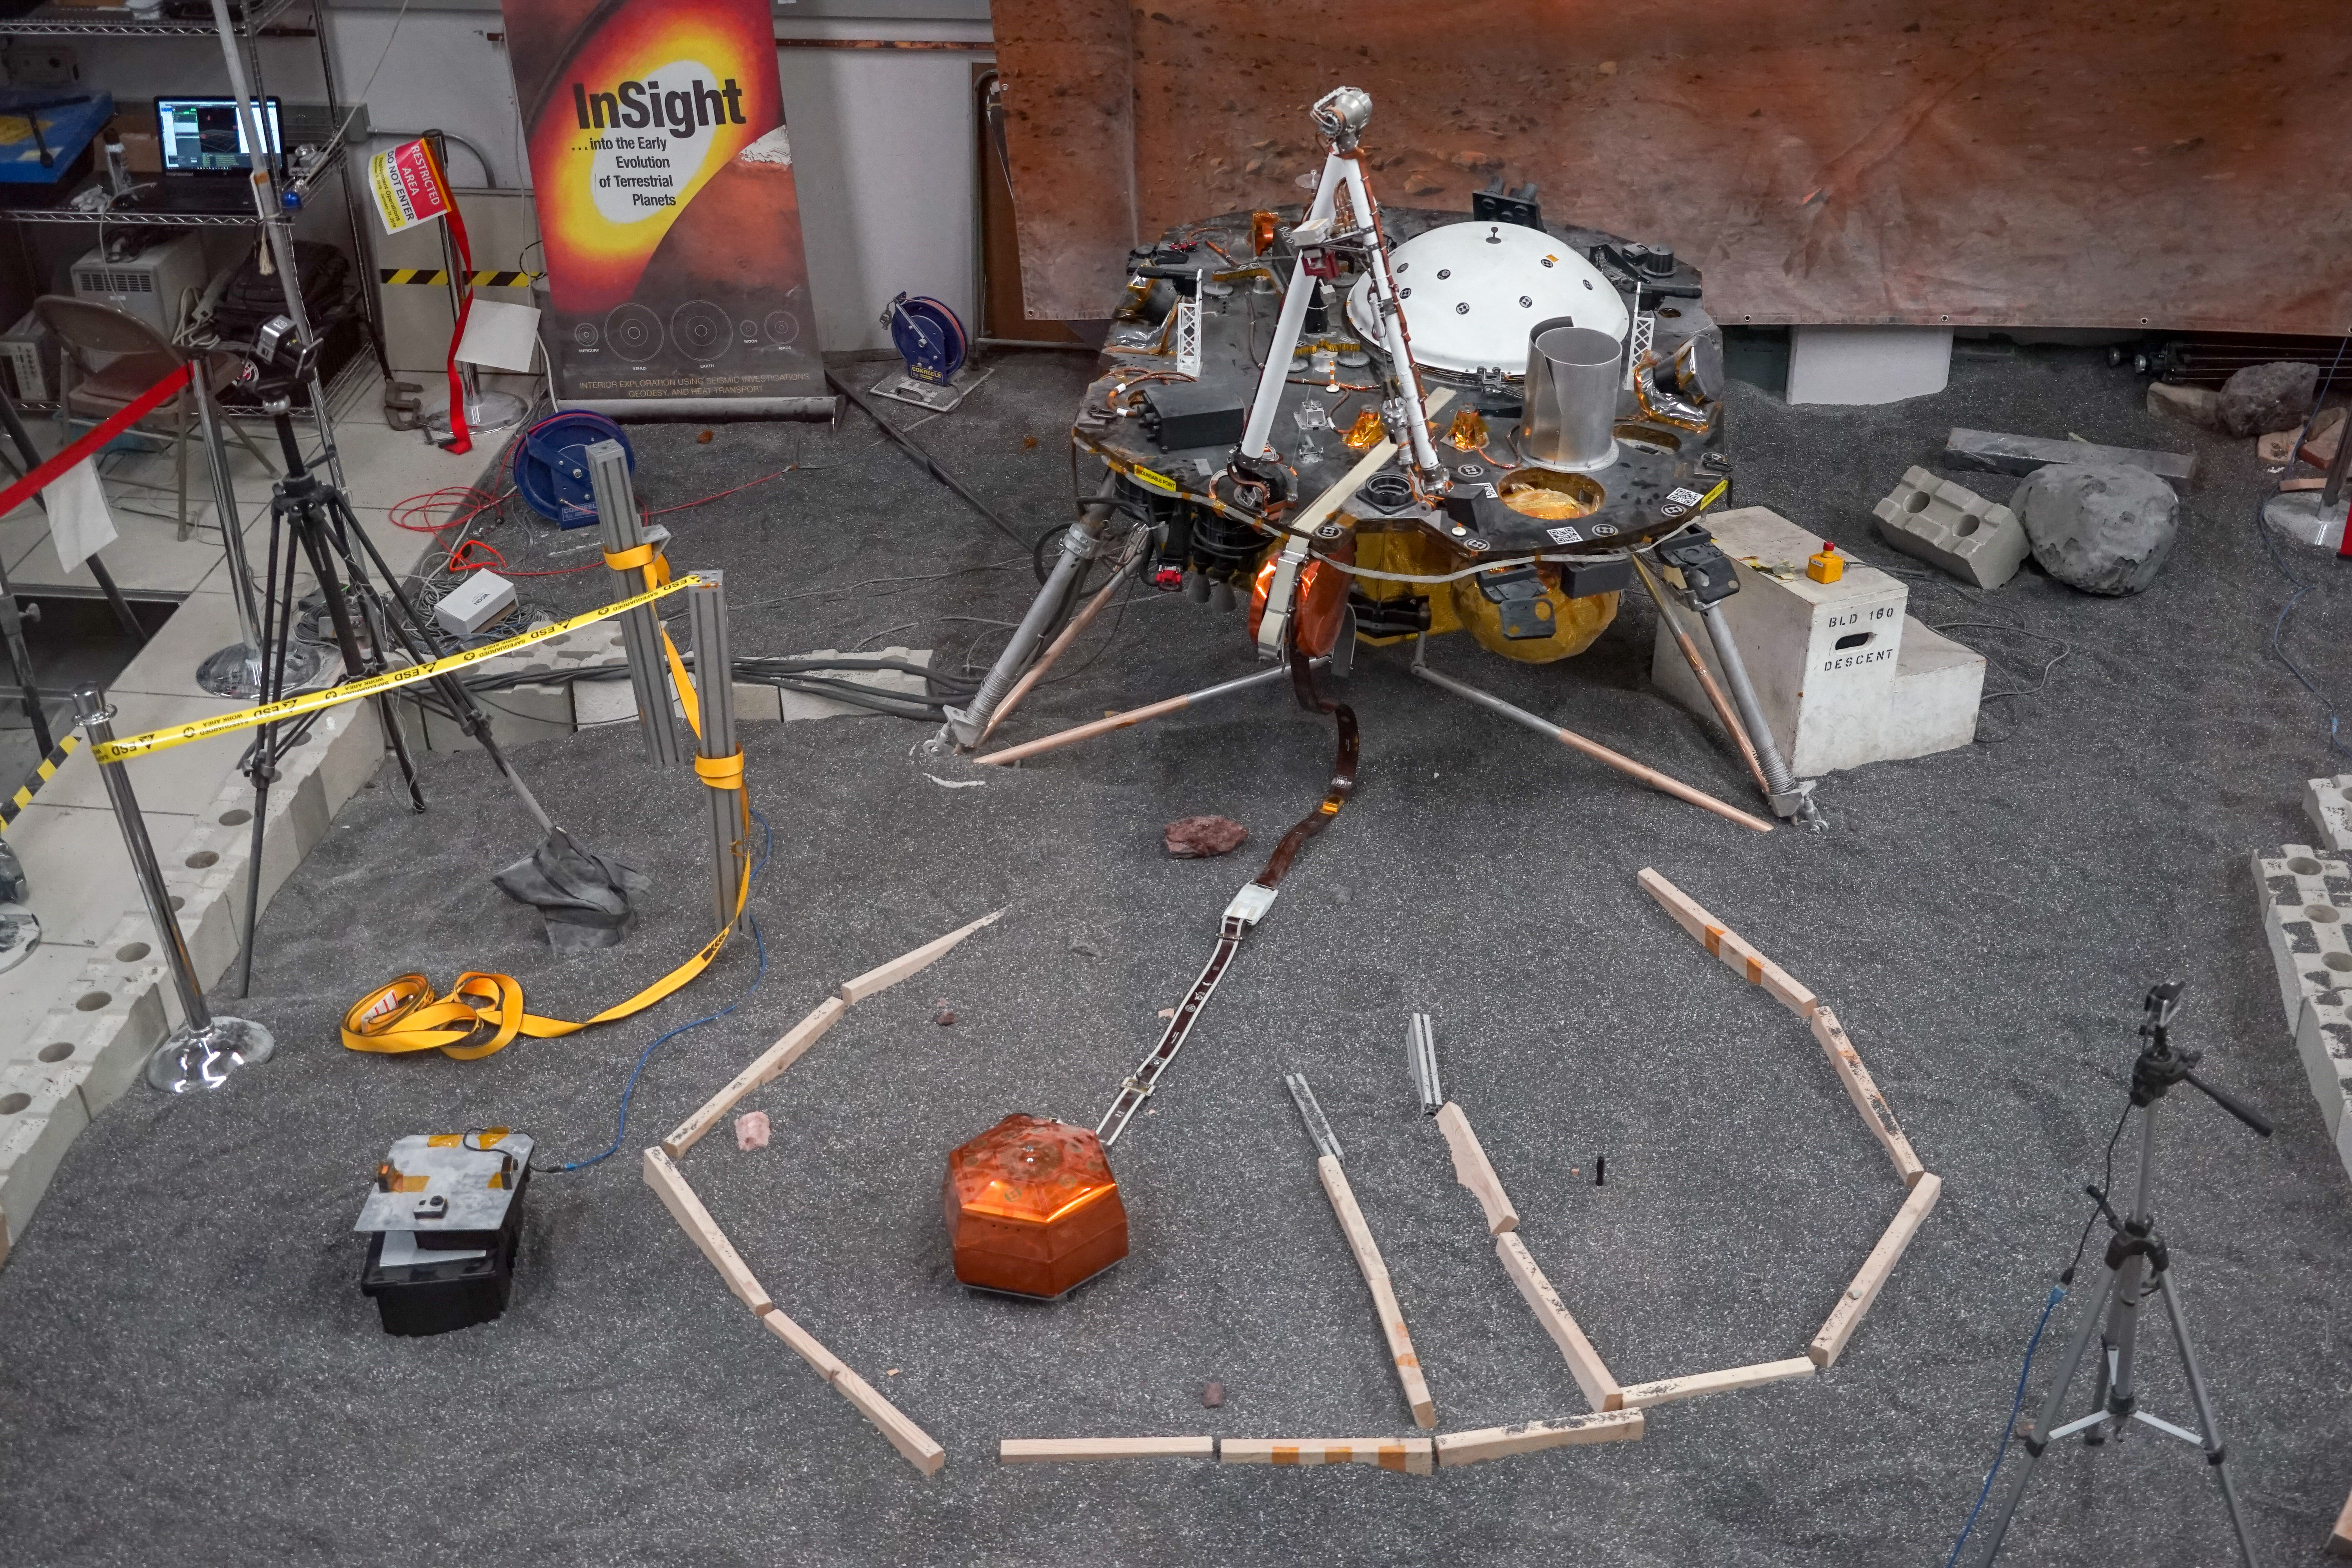

ForeSight’s Workspace

ForeSight, a fully functional, full-size model of NASA’s InSight lander, sits in a lab space that has been sculpted to match terrain in front of the real lander on Mars. This work was done at NASA’s Jet Propulsion Laboratory in Pasadena, California.

JPL, a division of Caltech in Pasadena, California, manages InSight for NASA’s Science Mission Directorate in Washington. InSight is part of NASA’s Discovery Program, managed by the agency’s Marshall Space Flight Center in Huntsville, Alabama. The InSight spacecraft was built and tested by Lockheed Martin Space in Denver, Colorado.

Credit: NASA/JPL-Caltech/IPGP